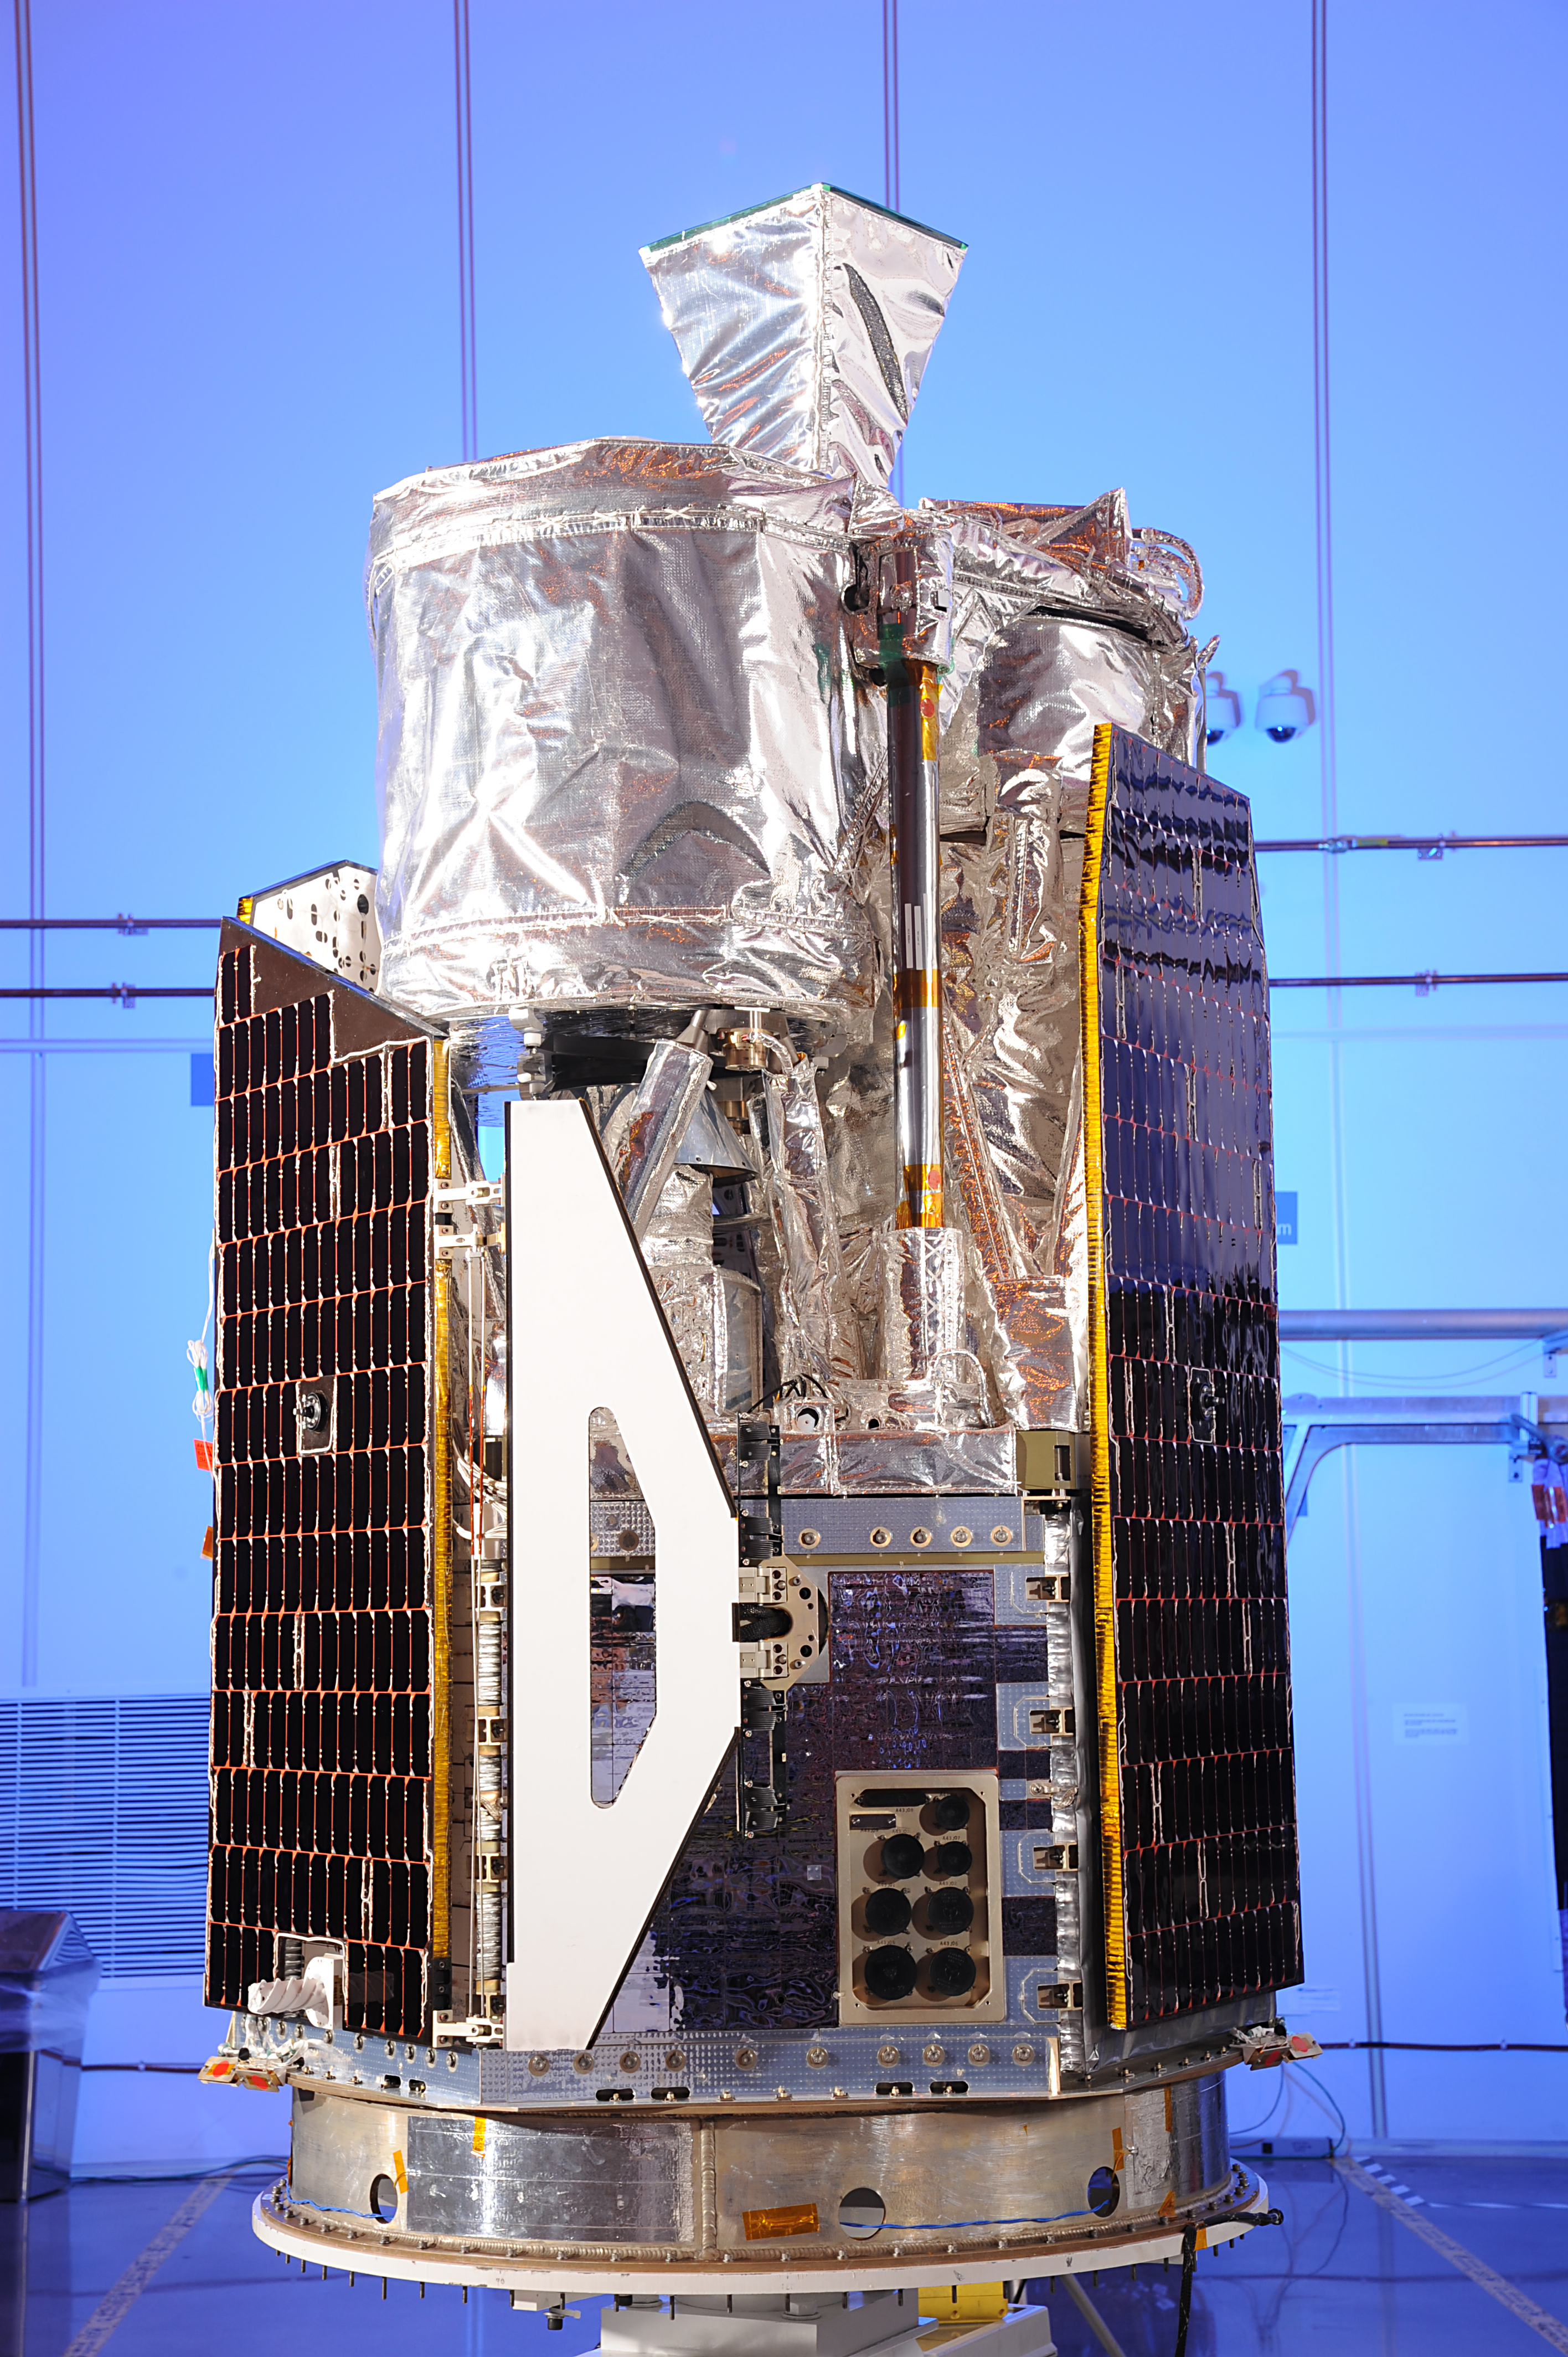

NuSTAR Poses for the Camera

NASA’s Nuclear Spectroscopic Telescope Array, or NuSTAR, at Orbital Sciences Corporation in Dulles, Va., January 2012.

Credit: NASA/JPL-Caltech/Orbital Sciences Corporation